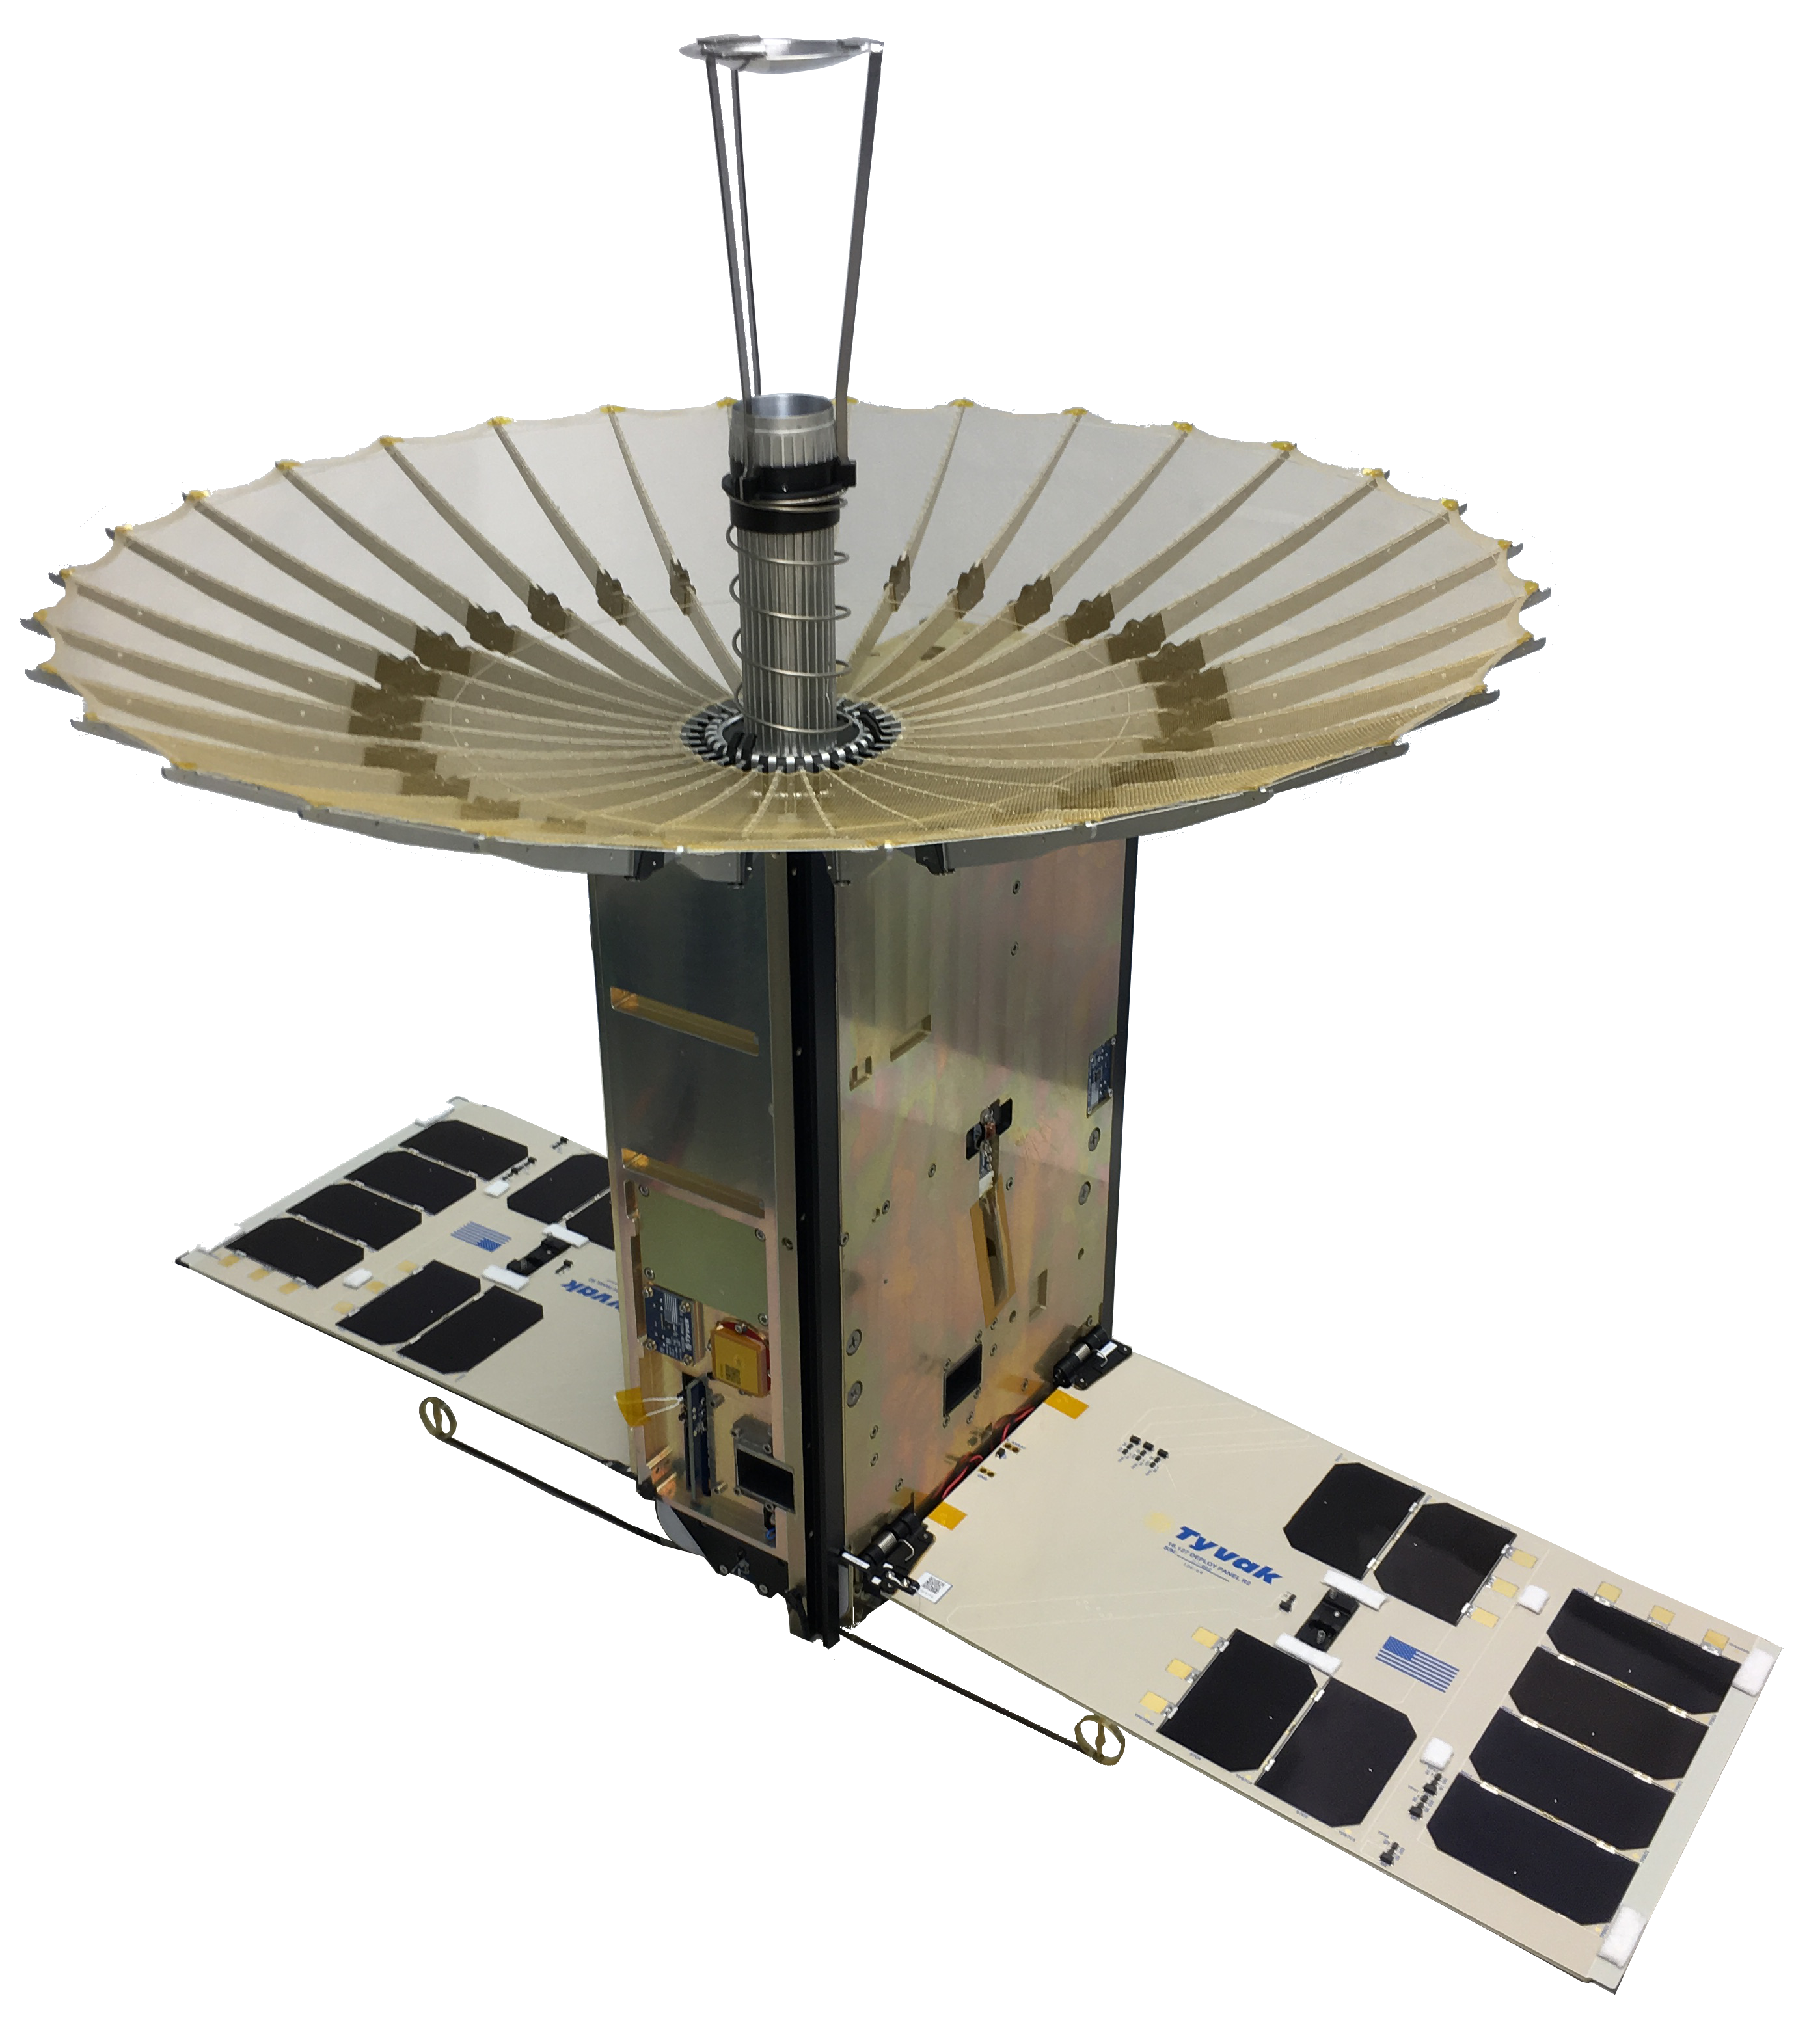

RainCube 6U CubeSat

The RainCube 6U CubeSat with fully-deployed antenna.

RainCube, CubeRRT and TEMPEST-D are currently integrated aboard Orbital ATKs Cygnus spacecraft and are awaiting launch on an Antares rocket. After the CubeSats have arrived at the station, they will be deployed into low-Earth orbit and will begin their missions to test these new technologies useful for predicting weather, ensuring data quality, and helping researchers better understand storms.

Credit: NASA/JPL-Caltech